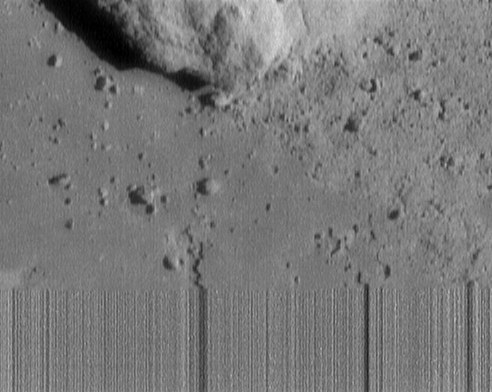

Final Eros Images: Last, Closest Image of Eros

This is the last image of asteroid 433 Eros received from NEAR Shoemaker. Taken from a range of 120 meters (394 feet), it measures 6 meters (20 feet) across. What we can see of the rock at the top of image measures 4 meters (12 feet) across. The streaky lines at the bottom indicate loss of signal as the spacecraft touched down on the asteroid during transmission of this image.

Built and managed by The Johns Hopkins University Applied Physics Laboratory, Laurel, Maryland, NEAR was the first spacecraft launched in NASA’s Discovery Program of low-cost, small-scale planetary missions. See the NEAR web page at http://near.jhuapl.edu/ for more details.

Credit: NASA/JPL/JHUAPL